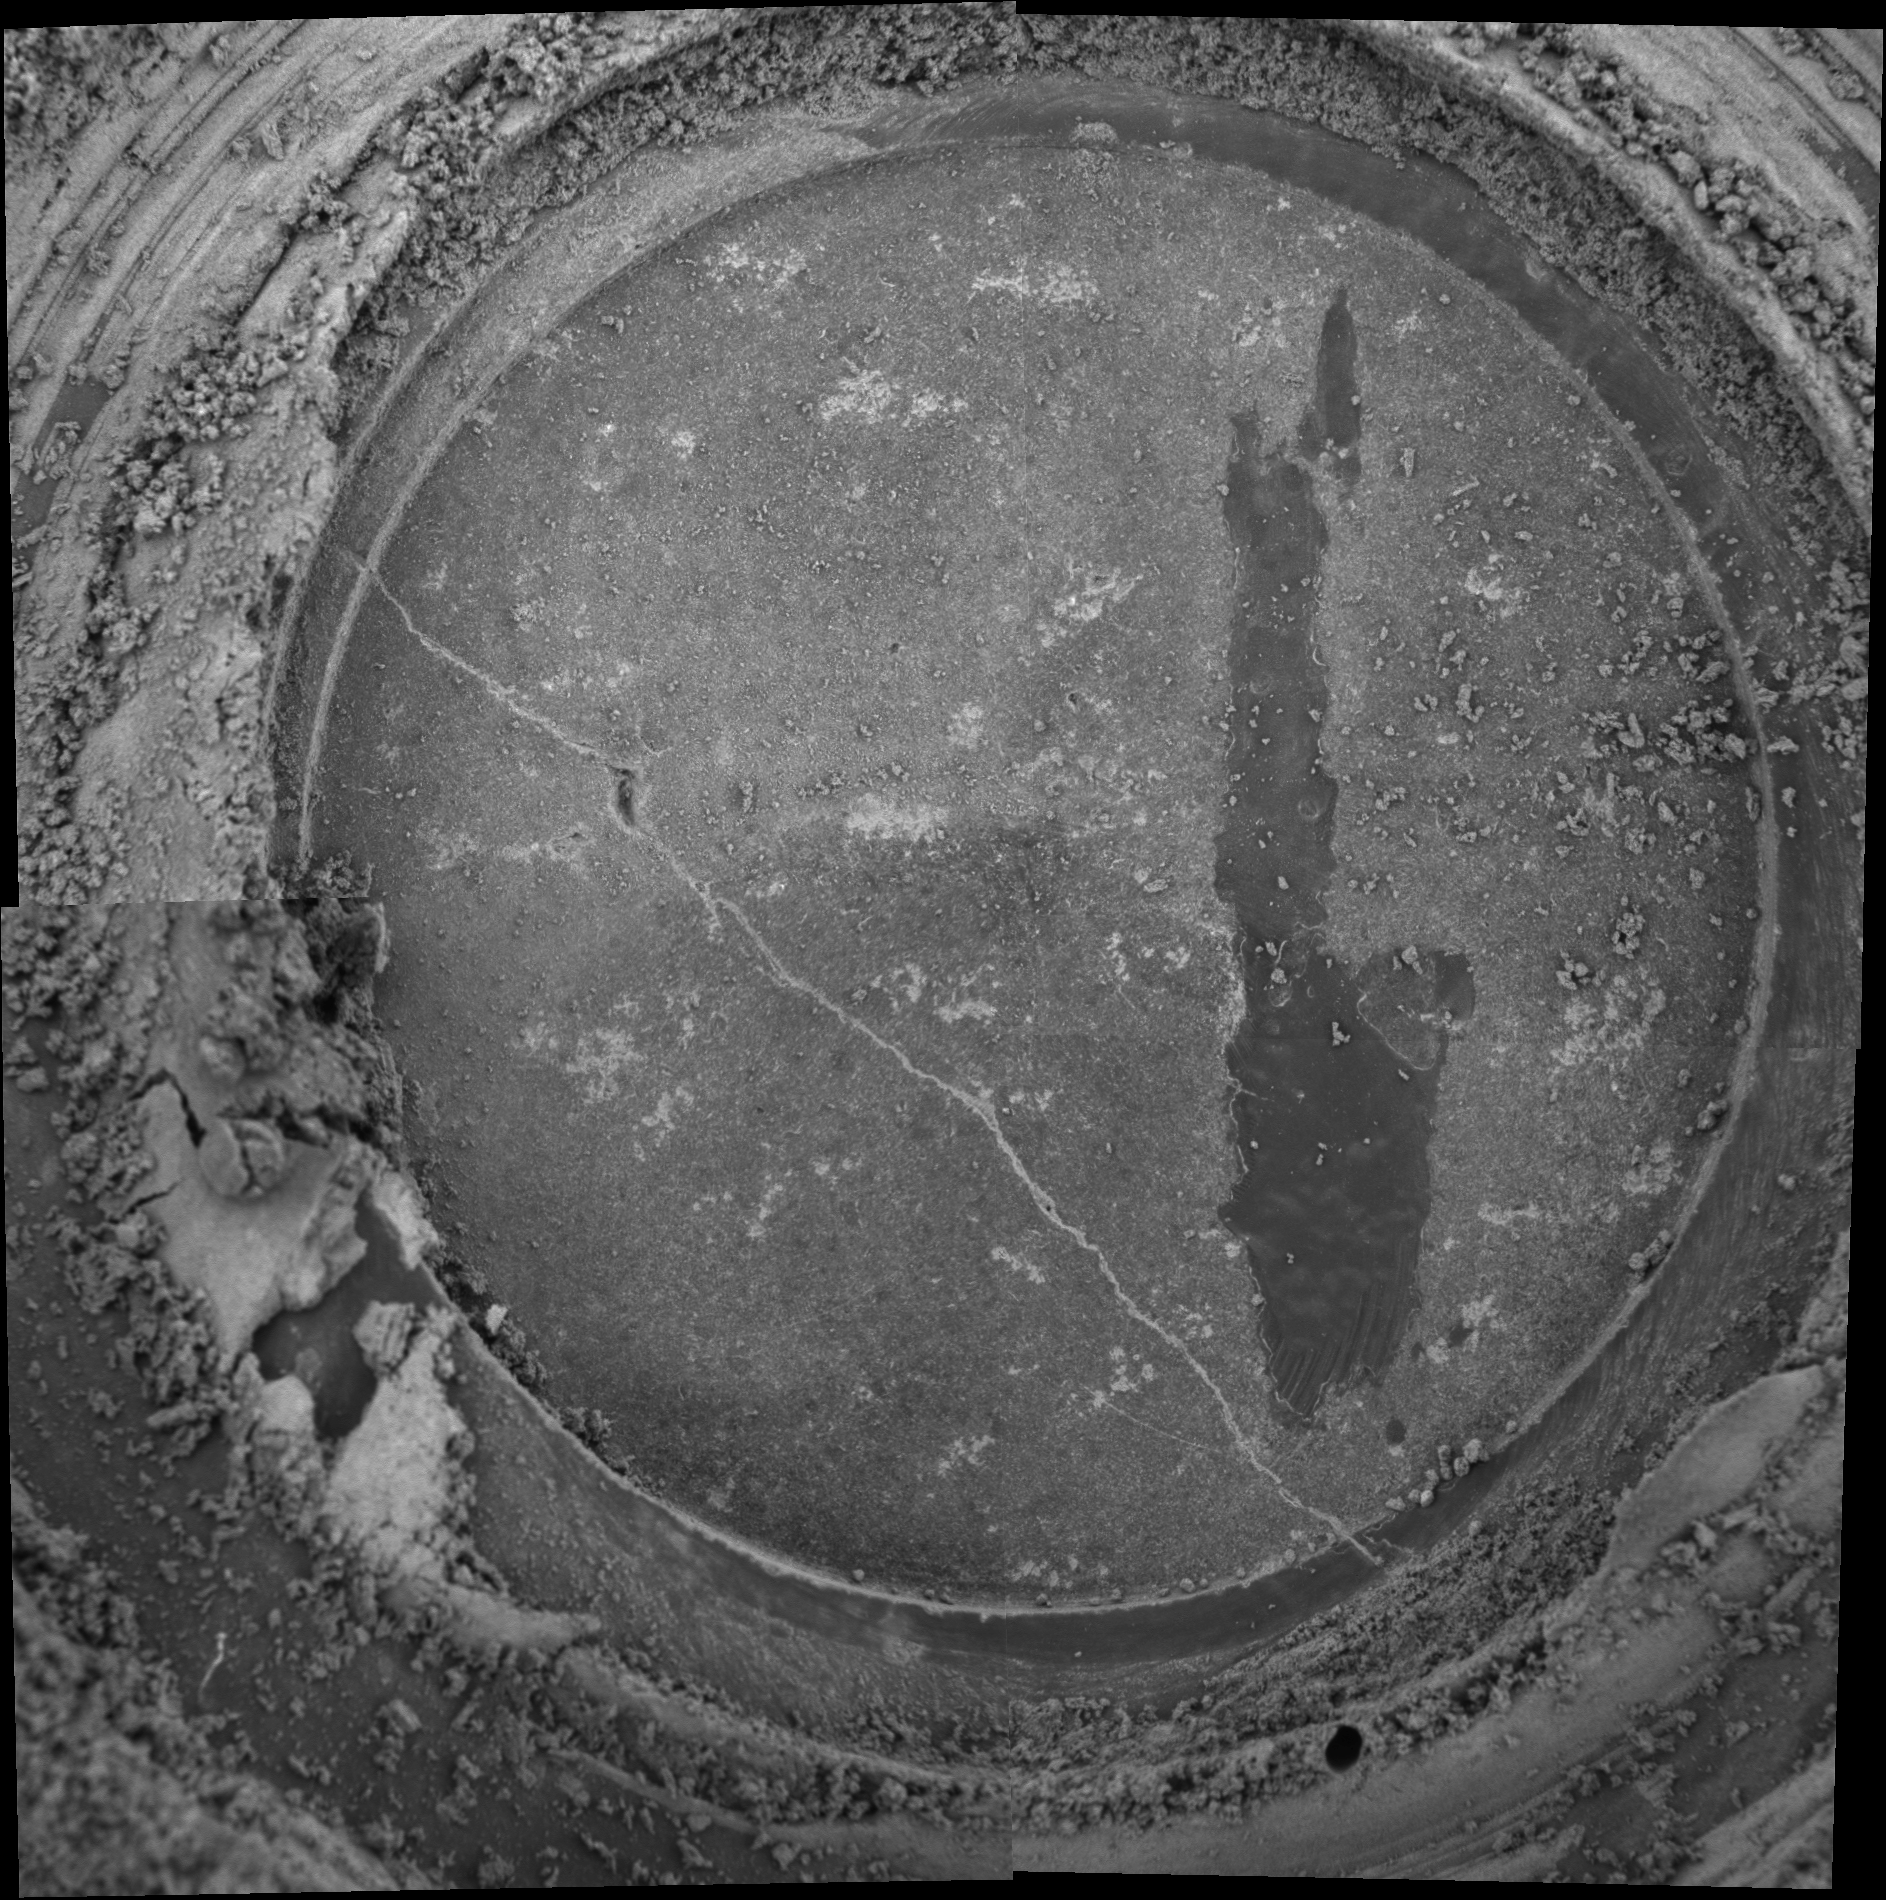

A Grind Well Done

This microscopic image mosaic was created on sol 85 after NASA’s Mars Exploration Rover Spirit completed a second grind with its rock abrasion tool at the target “New York” on the rock named “Mazatzal.” The three-hour, 23-minute grind occurred on sol 83.

This grind was performed at the same location but at a slightly different angle than the first grind, which occurred on sol 82. This second drilling now reveals a full and somewhat deeper circle of underlying rock that will allow for a more complete analysis of the interior of the rock.

After the First Grind
This mosaic of four images from the Mars Exploration Rover Spirit’s microscopic imager shows a target called “New York” on the surface of “Mazatzal.” The image was acquired on sol 82 of the rover’s mission after the rover ground into the left half of the target. The right side of the target has been brushed but not drilled. Later, on sol 85, the rover ground the right side to complete the hole. Each image making up this mosaic is 3 centimeters (1.2 inches) across.

Credit: NASA/JPL